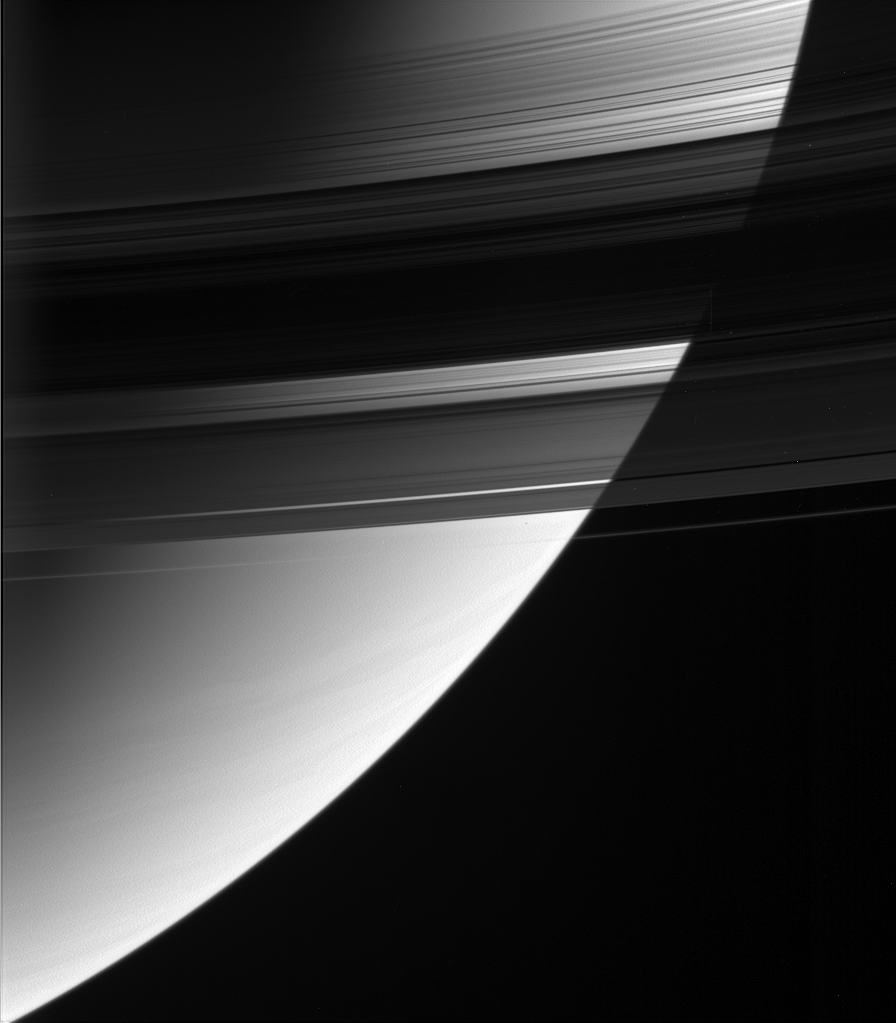

Diagnostic Darkness

This magnificent view looks down upon, and partially through, Saturn’s rings from their unlit side.

The densest part of the rings occults the bright globe of Saturn. Scientists can use observations like this to determine precisely the concentration of ring particles.

When the bright source is the signals coming from the spacecraft, the technique is called a ‘radio occultation.’ In a radio occultation measurement, a signal is beamed toward Earth from Cassini’s 4-meter-wide (13-foot) high-gain antenna. Researchers on Earth receive the signal as the spacecraft passes behind the rings. The reduction in Cassini’s radio signal tells researchers how densely packed the ring particles are. Scientists can also learn about the size distributions of the particles from occultations.

As an added (but tiny) bonus, Saturn’s moon Atlas (32 kilometers, or 20 miles across) is visible as a dark speck against the planet, just outside the A ring.

The image was taken in visible red light with the Cassini spacecraft wide-angle camera on Aug. 2, 2005, at a distance of approximately 617,000 kilometers (383,000 miles) from Saturn. The image scale is 37 kilometers (23 miles) per pixel.

The Cassini-Huygens mission is a cooperative project of NASA, the European Space Agency and the Italian Space Agency. The Jet Propulsion Laboratory, a division of the California Institute of Technology in Pasadena, manages the mission for NASA’s Science Mission Directorate, Washington, D.C. The Cassini orbiter and its two onboard cameras were designed, developed and assembled at JPL. The imaging team is based at the Space Science Institute, Boulder, Colo.

Credit: NASA/JPL/Space Science Institute